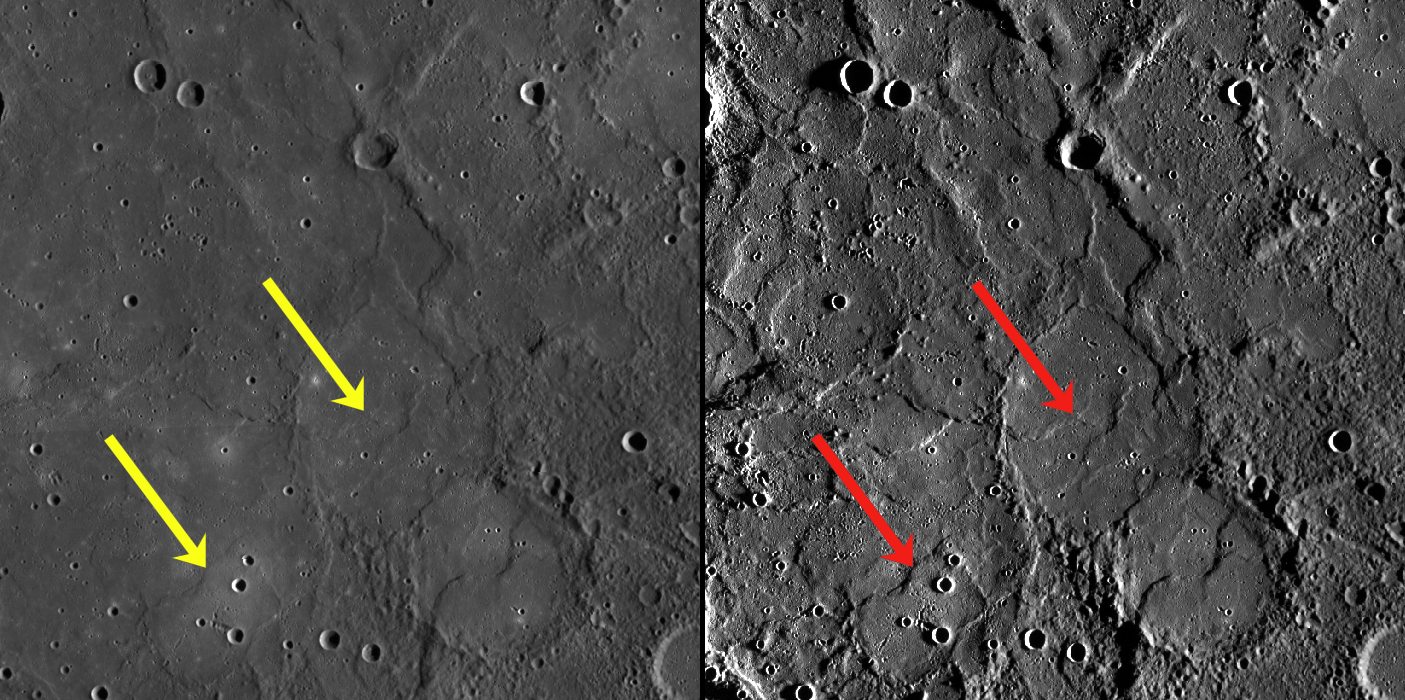

Now You See Me…

Both images show the same portion of Tir Planitia, a region of smooth plains near Mercury’s equator. The image on the left is part of the MDIS global surface morphology basemap, whereas the image on the right is part of the MDIS high-incidence-angle base map.

The high-incidence-angle base map is a major mapping activity in MESSENGER’s extended mission and complements the surface morphology base map of MESSENGER’s primary mission, which was acquired under generally more moderate incidence angles. High incidence angles, achieved when the Sun is near the horizon, result in long shadows that accentuate the small-scale topography of geologic features. Therefore, landforms such as wrinkle ridges that may not be readily visible in the surface morphology basemap (yellow arrows) become more apparent with high-incidence-angle lighting (red arrows). The high-incidence-angle base map is being acquired with an average resolution of 200 meters/pixel.

Date Created: June 01, 2012
Instrument: Wide Angle Camera (WAC) of the Mercury Dual Imaging System (MDIS)
Center Latitude: 2.33° S
Center Longitude: 187.12° E
Resolution: 500 meters/pixel
Scale: The field of view of each frame is approx. 350 km (220 mi.) across
Projection: Equirectangular

The MESSENGER spacecraft is the first ever to orbit the planet Mercury, and the spacecraft’s seven scientific instruments and radio science investigation are unraveling the history and evolution of the Solar System’s innermost planet. Visit the Why Mercury? section of this website to learn more about the key science questions that the MESSENGER mission is addressing. During the one-year primary mission, MDIS acquired 88,746 images and extensive other data sets. MESSENGER is now in a year-long extended mission, during which plans call for the acquisition of more than 80,000 additional images to support MESSENGER’s science goals.

These images are from MESSENGER, a NASA Discovery mission to conduct the first orbital study of the innermost planet, Mercury. For information regarding the use of images, see the MESSENGER image use policy.

Credit: NASA/Johns Hopkins University Applied Physics Laboratory/Carnegie Institution of Washington